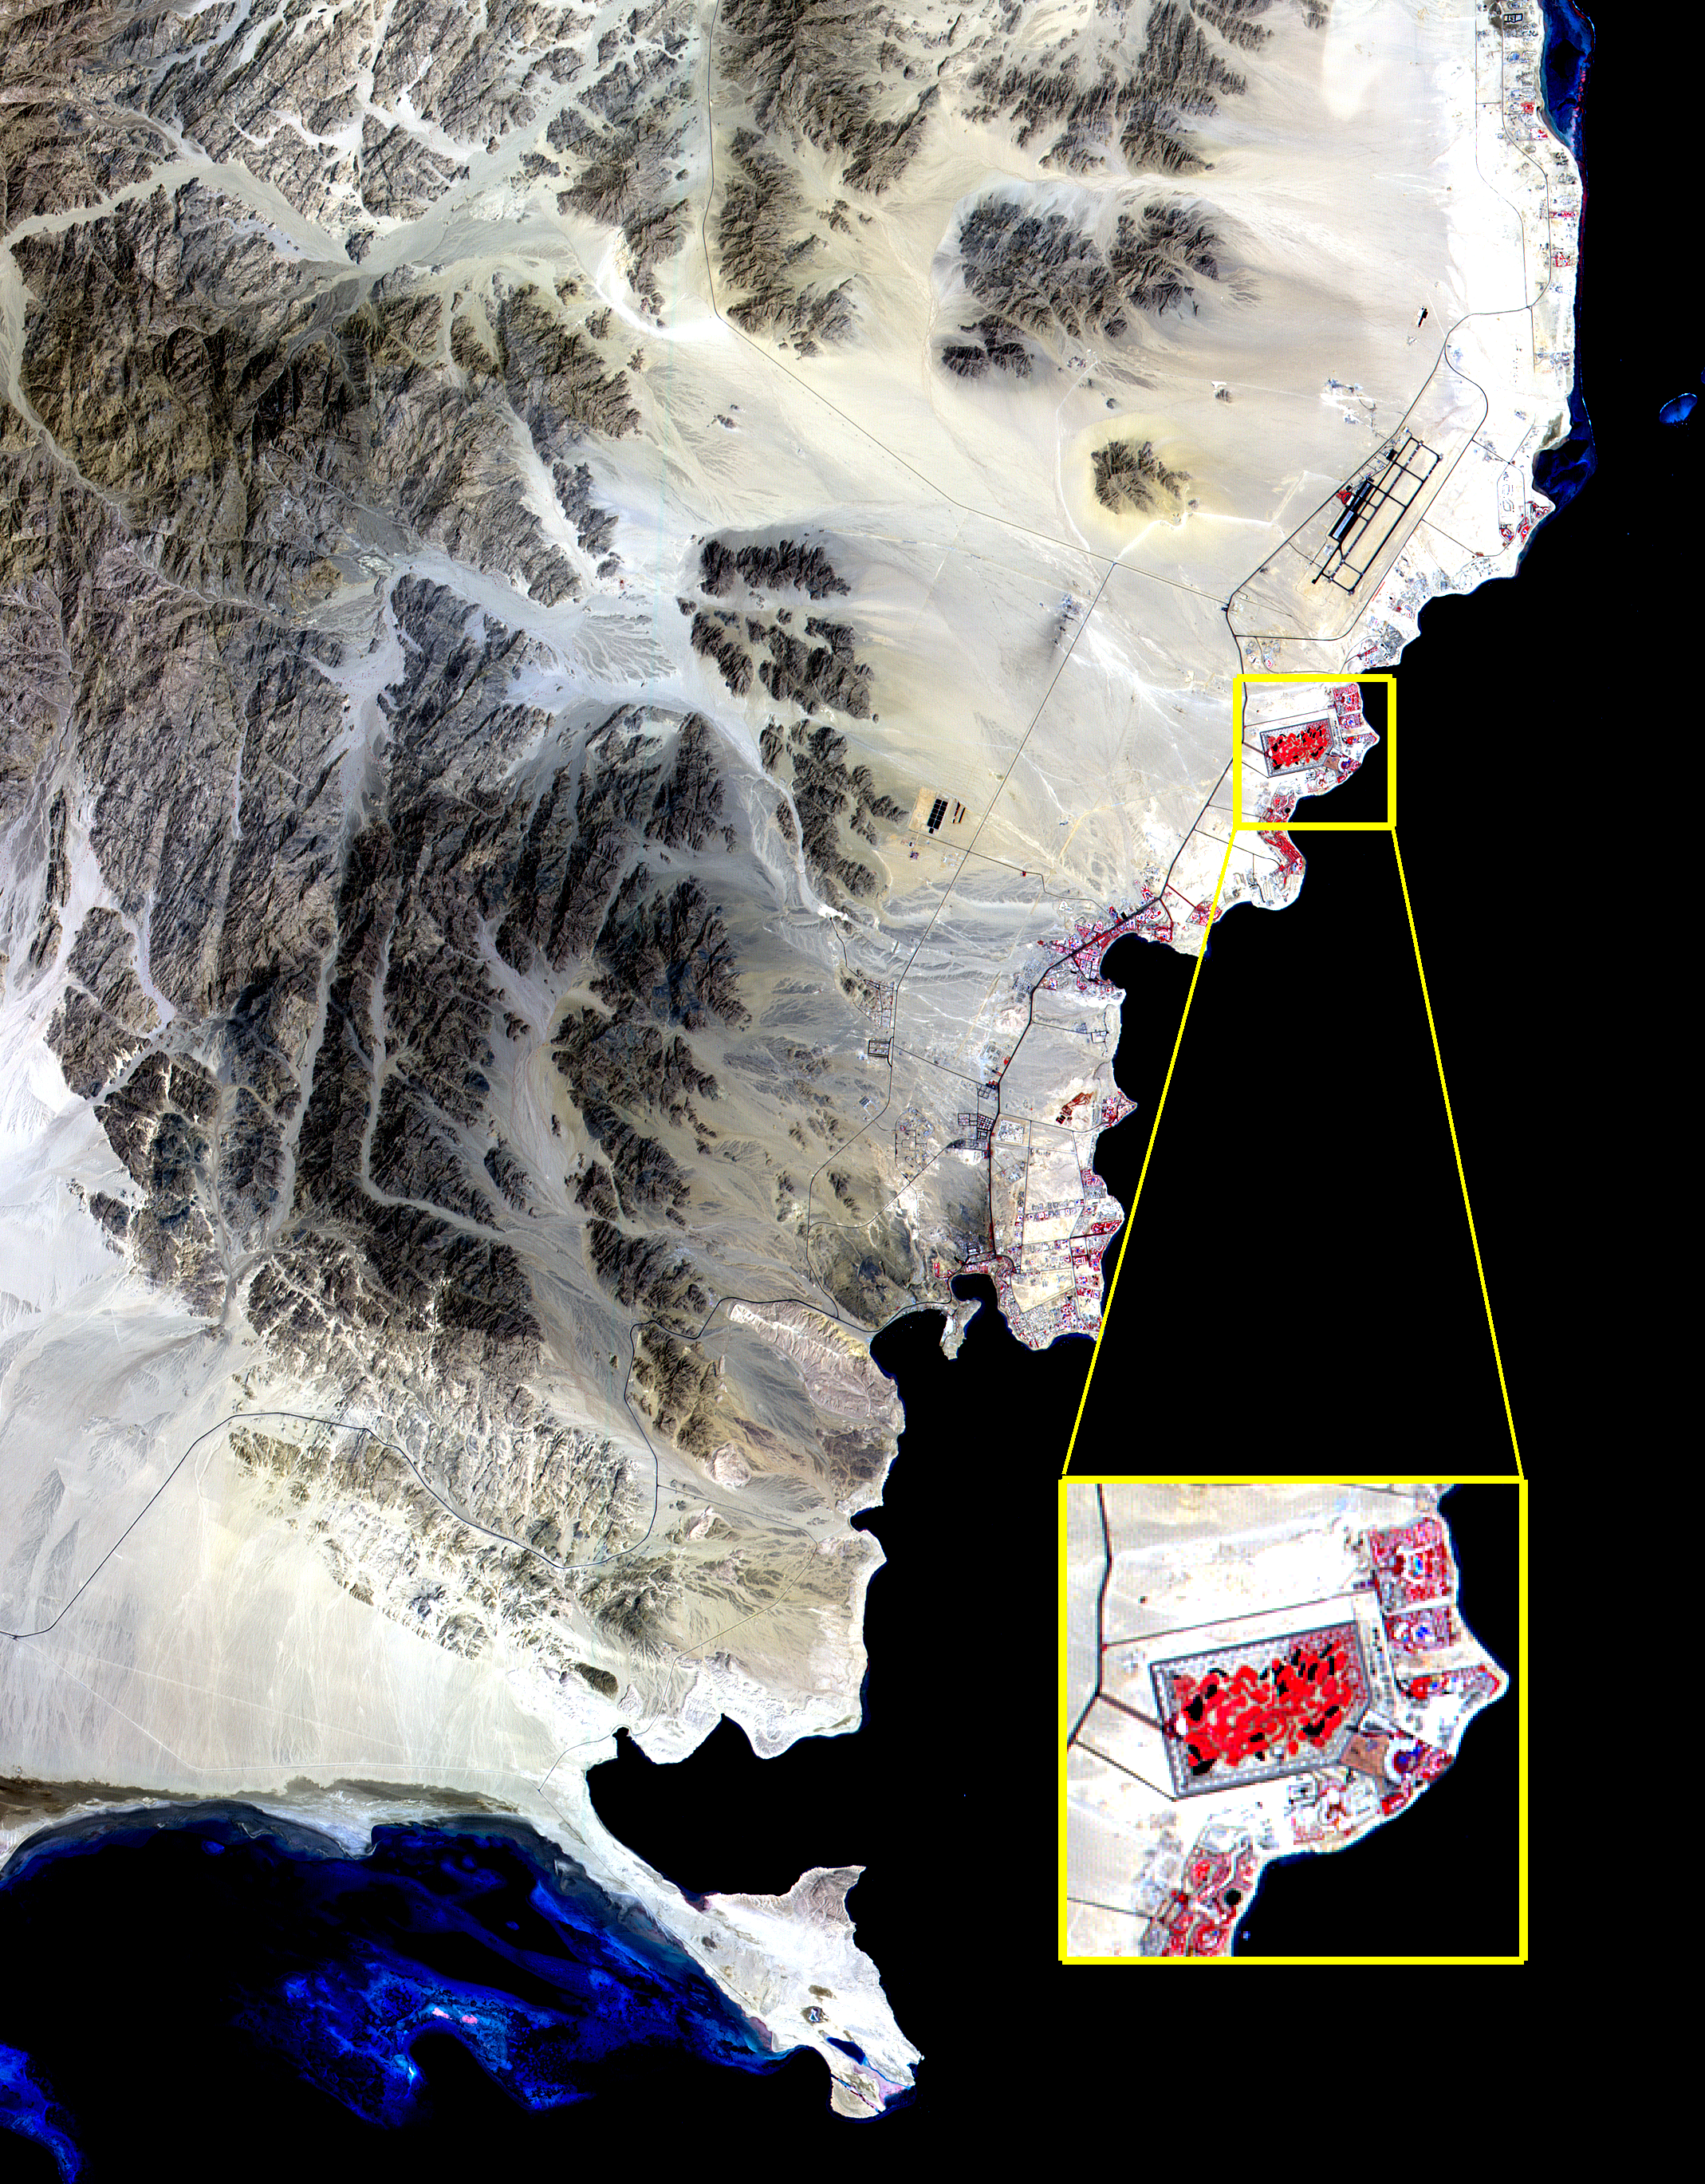

ASTER View of Sharm El Sheik, Egypt

The Red Sea golf resort in Sharm El Sheik, Egypt, where President Clinton met with Israeli Prime Minister Ehud Barak and Palestinian Authority President Yasser Arafat, stands out against the desert landscape in this image acquired on August 25, 2000.

This image of the southern tip of the Sinai Peninsula shows an area about 30 by 40 kilometers (19 by 25 miles) in the visible and near infrared wavelength region. Vegetation appears in red. The blue areas in the water at the top and bottom of the image are coral reefs. The airport is visible just to the north of the golf resort.

Advanced Spaceborne Thermal Emission and Reflection Radiometer (ASTER) is one of five Earth-observing instruments launched December 18, 1999, on NASA’s Terra satellite. The instrument was built by Japan’s Ministry of International Trade and Industry. A joint U.S./Japan science team is responsible for validation and calibration of the instrument and the data products. Dr. Anne Kahle at NASA’s Jet Propulsion Laboratory, Pasadena, Calif., is the U.S. Science team leader; Moshe Pniel of JPL is the project manager. ASTER is the only high resolution imaging sensor on Terra. The primary goal of the ASTER mission is to obtain high-resolution image data in 14 channels over the entire land surface, as well as black and white stereo images. With revisit time of between 4 and 16 days, ASTER will provide the capability for repeat coverage of changing areas on Earth’s surface.

The broad spectral coverage and high spectral resolution of ASTER will provide scientists in numerous disciplines with critical information for surface mapping, and monitoring dynamic conditions and temporal change. Example applications are: monitoring glacial advances and retreats, monitoring potentially active volcanoes, identifying crop stress, determining cloud morphology and physical properties, wetlands Evaluation, thermal pollution monitoring, coral reef degradation, surface temperature mapping of soils and geology, and measuring surface heat balance.

Credit: NASA/GSFC/METI/ERSDAC/JAROS, and U.S./Japan ASTER Science Team